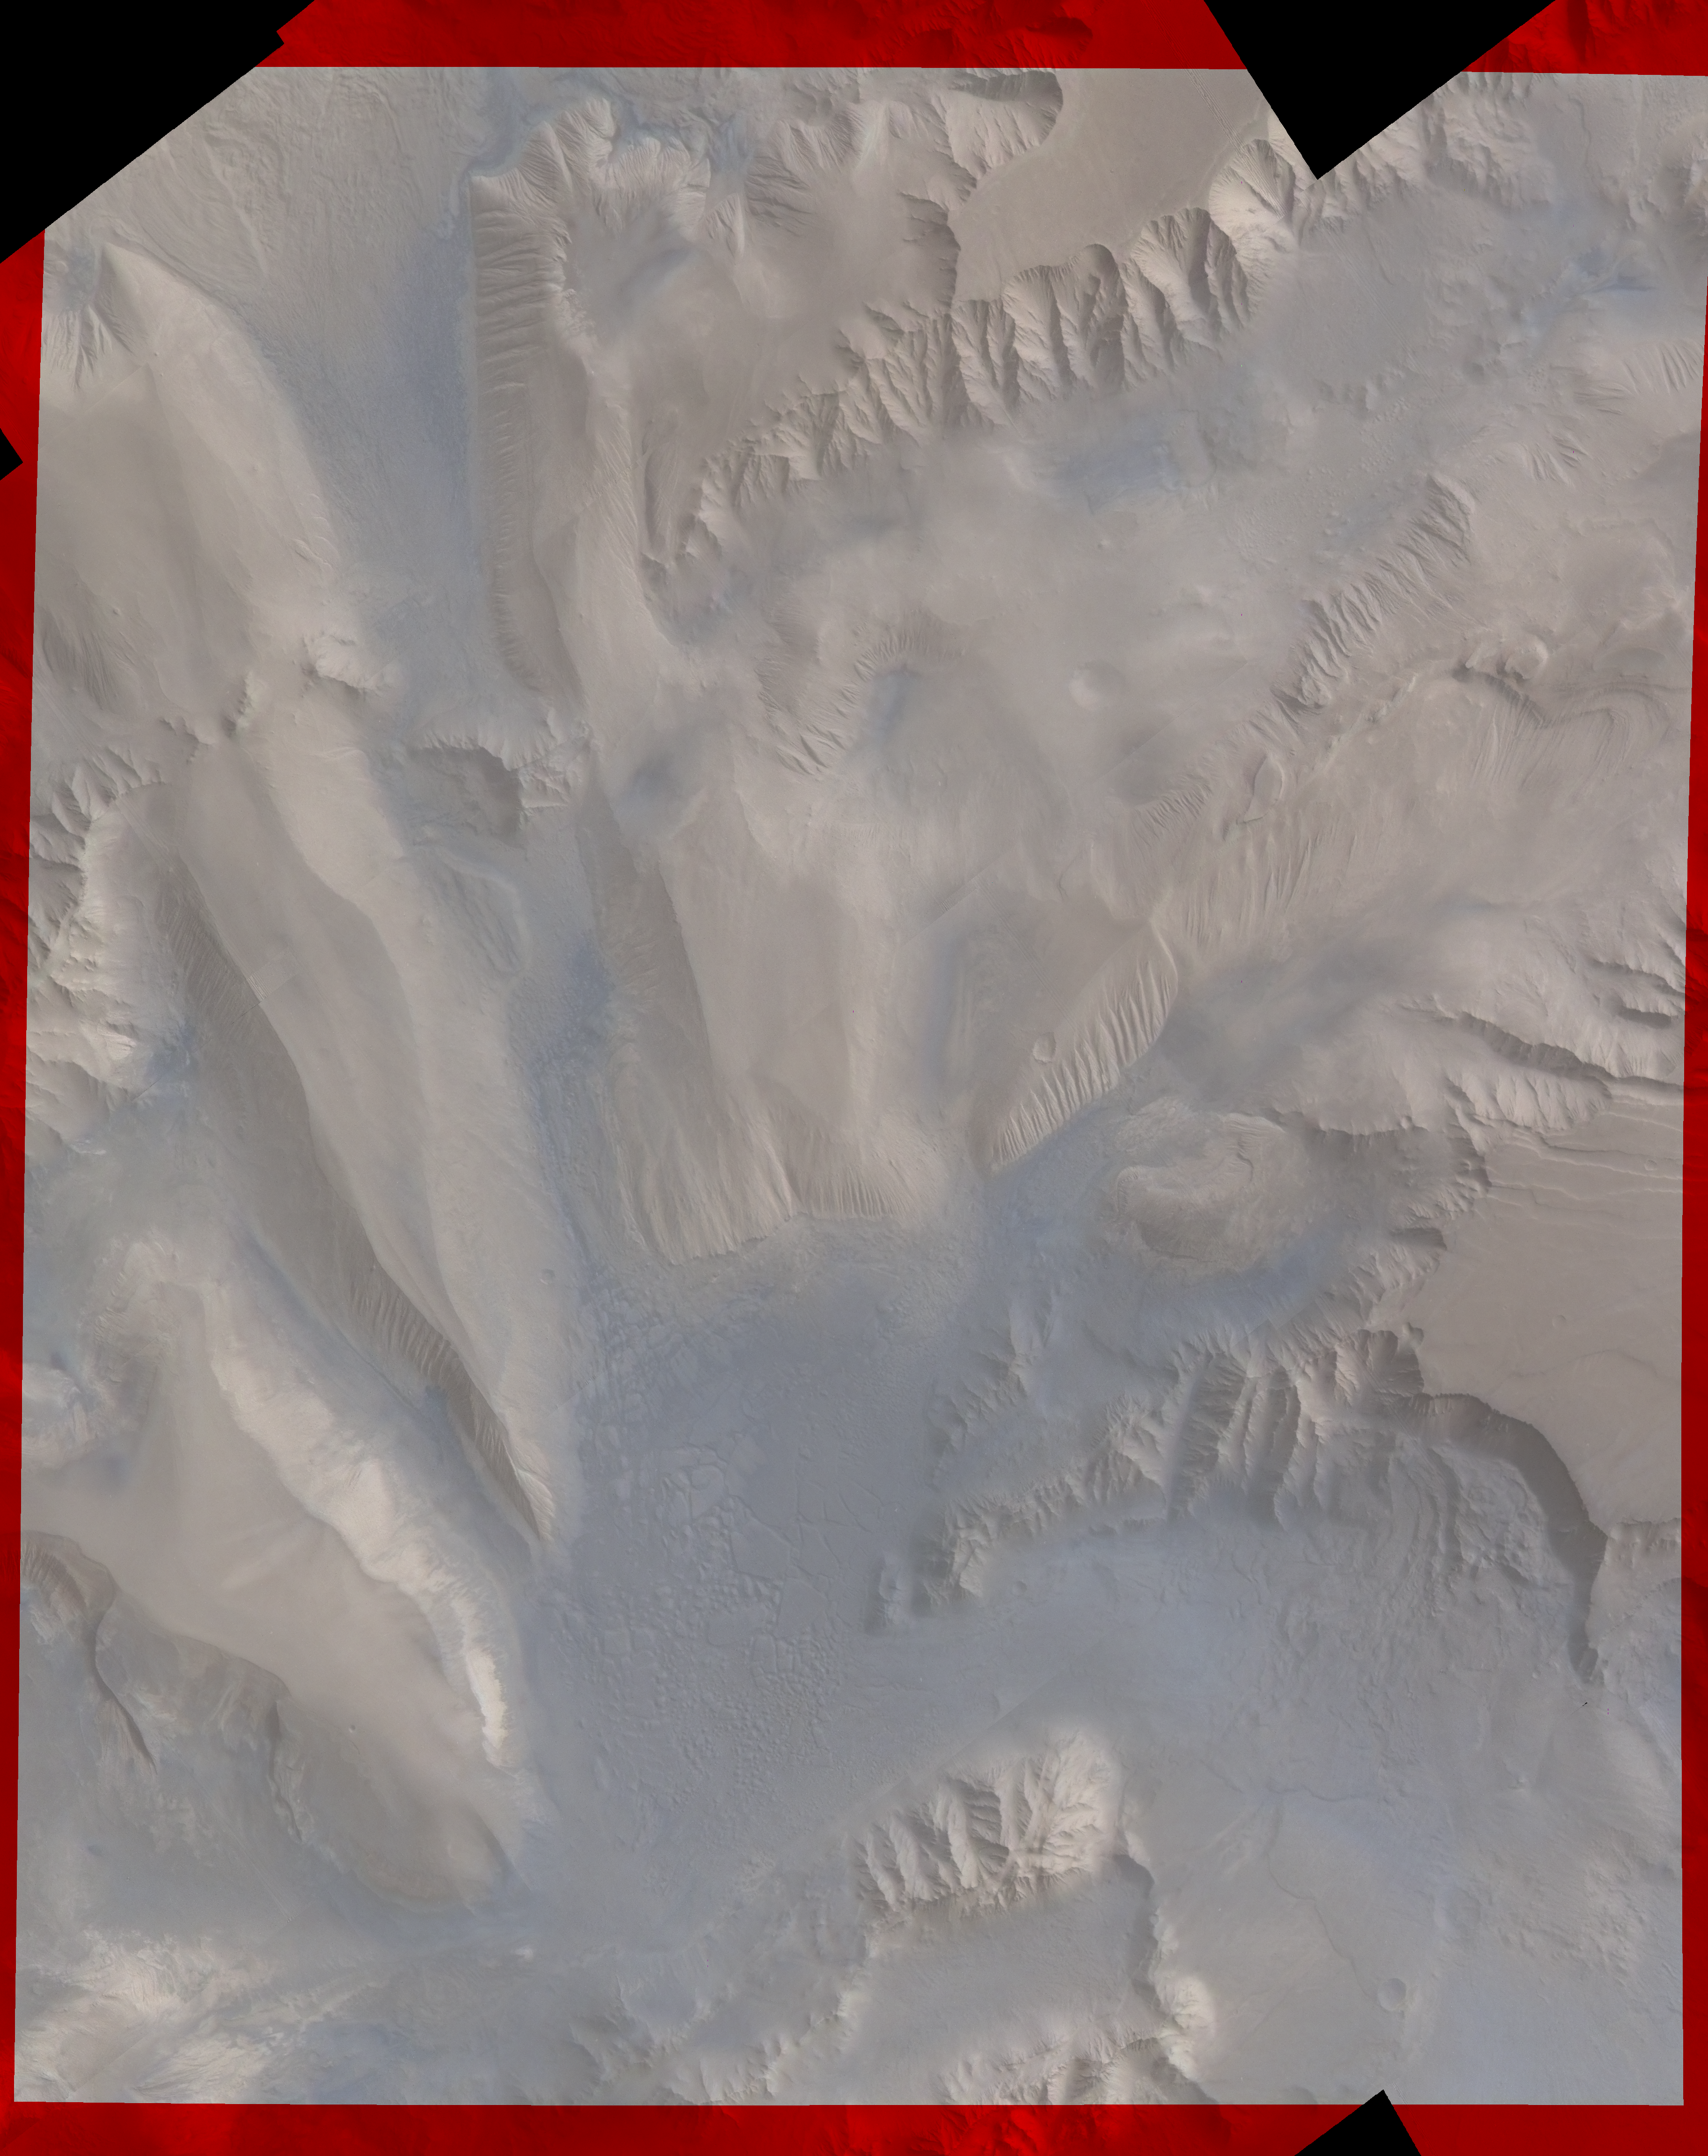

Candor Chasm in Valles Marineris

Part of Candor Chasm in Valles Marineris, Mars, from about latitude -9 degrees to -3 degrees and longitude 69 degrees to 75 degrees. Layered terrain is visible in the scene, perhaps due to a huge ancient lake. The geomorphology is complex, shaped by tectonics, mass wasting, and wind, and perhaps by water and volcanism.

Credit: NASA/JPL/USGS